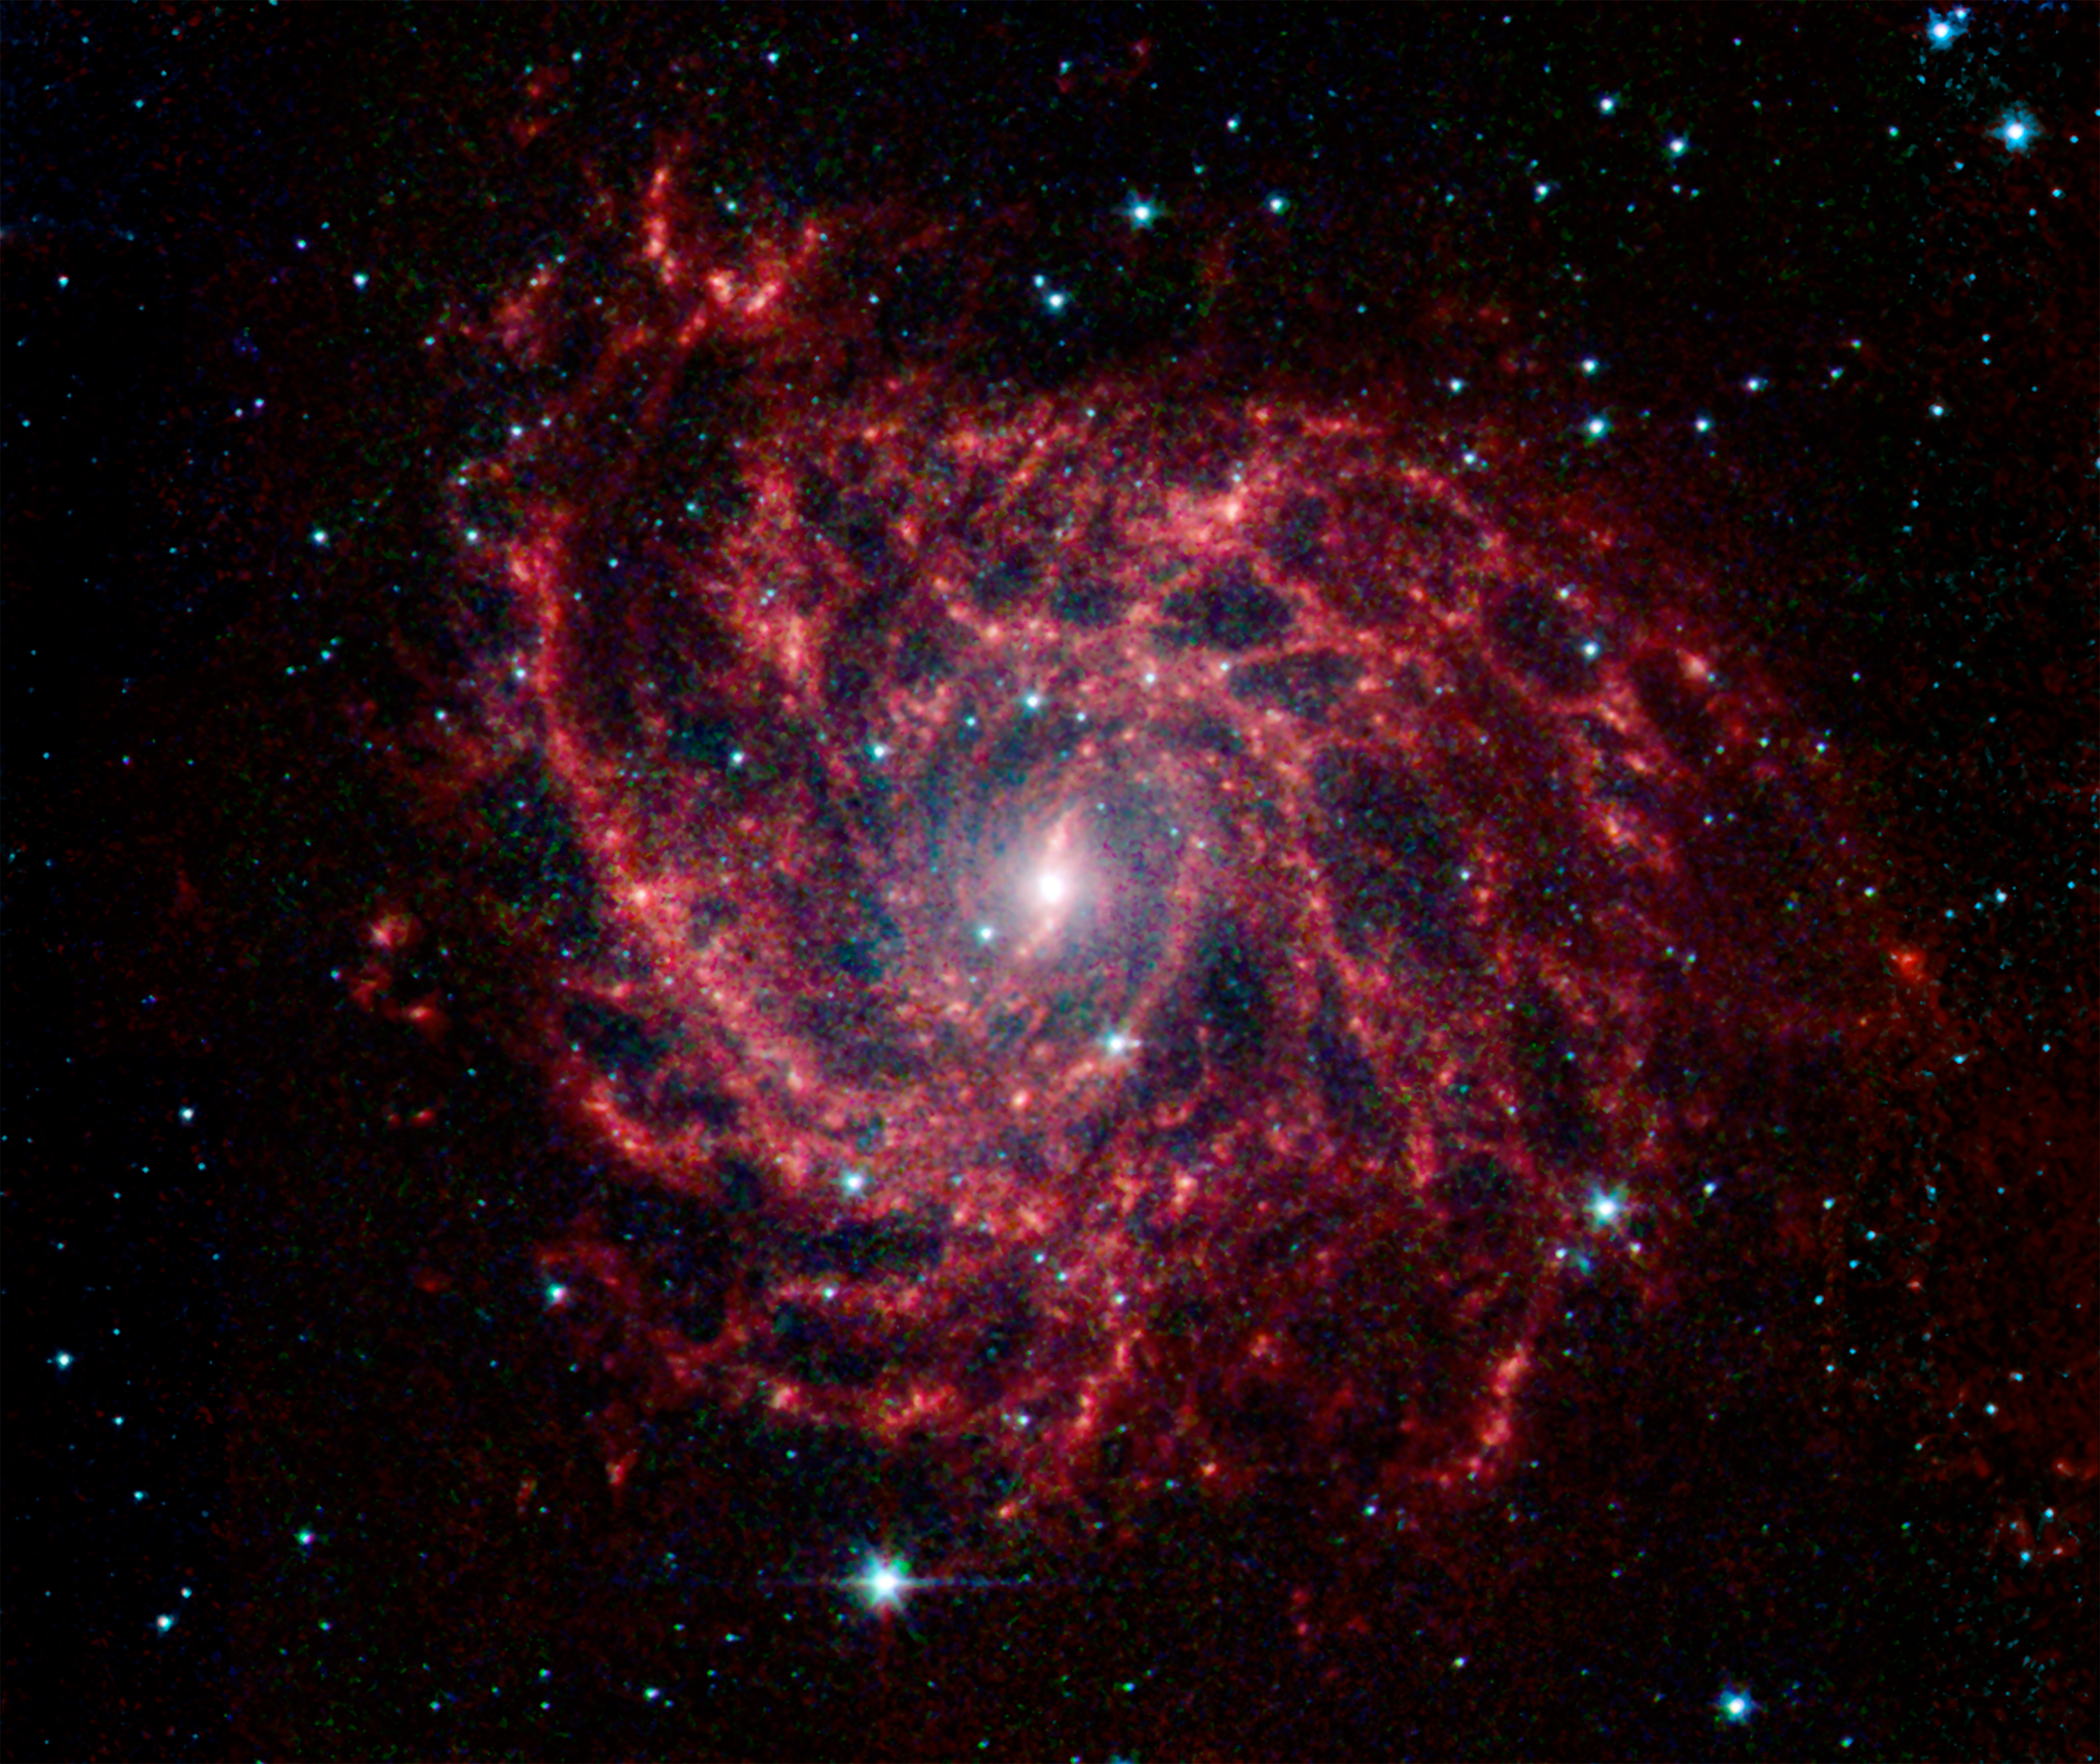

Spider Web of Stars in IC 342A

Looking like a spider’s web swirled into a spiral, the galaxy IC 342 presents its delicate pattern of dust in this image from NASA’s Spitzer Space Telescope. Seen in infrared light, the faint starlight gives way to the glowing bright patterns of dust found throughout the galaxy’s disk.

At a distance of about 10 million light-years, IC 342 is relatively close by galaxy standards, however our vantage point places it directly behind the disk of our own Milky Way. The intervening dust makes it difficult to see in visible light, but infrared light penetrates this veil easily. It belongs to the same group as its even more obscured galactic neighbor, Maffei 2.

IC 342 is nearly face-on to our view, giving a clear, top-down view of the structure of its disk. It has a low surface brightness compared to other spirals, indicating a lower density of stars (seen here as a blue haze). Its dust structures show up much more vividly (red). Blue dots are stars closer to us, in our own Milky Way.

New stars are forming in the disk at a healthy clip. The very center glows especially brightly in the infrared, highlighting an enormous burst of star formation occurring in this tiny region. To either side of the center, a small bar of dust and gas is helping to fuel this central star formation.

Data from Spitzer’s infrared array camera (IRAC) are shown in blue (3.6 microns), green (4.5 microns) and red (5.8 and 8.0 microns).

Credit: NASA/JPL-Caltech